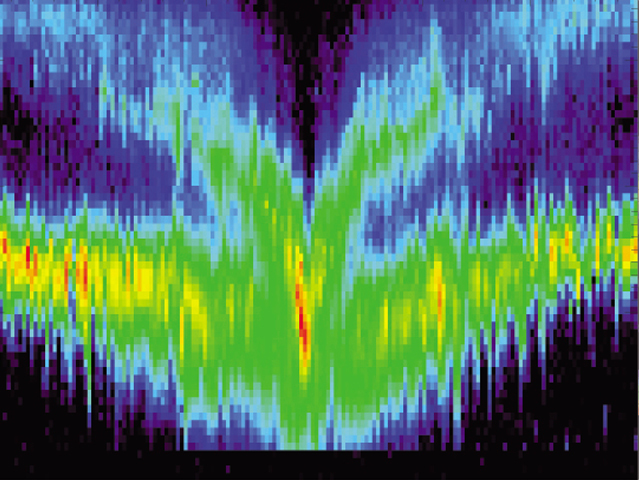

Comet Borrelly Nucleus Found to the Side

Deep Space 1 flew by comet Borrelly on September 22, 2001 and took these measurements with its plasma instruments between 90,000 kilometers (56,000 miles) and 2,000 kilometers (1,200 miles) away. These data show that the flow of ions around the comet’s rocky, icy nucleus (the center of the deep V-shaped feature) is not centered on the comet’s nucleus as scientists expected before the Borrelly flyby. Ions in the turbulent flow are heated to about 1 million Kelvin (2 million degrees Fahrenheit) causing the bands of ions to appear broad and jagged compared to the solar wind.

Deep Space 1 completed its primary mission testing ion propulsion and 11 other advanced, high-risk technologies in September 1999. NASA extended the mission, taking advantage of the ion propulsion and other systems to undertake this chancy but exciting, and ultimately successful, encounter with the comet. More information can be found on the Deep Space 1 home page at http://nmp.jpl.nasa.gov/ds1/.

Deep Space 1 was launched in October 1998 as part of NASA’s New Millennium Program, which is managed by JPL for NASA’s Office of Space Science, Washington, D.C. The California Institute of Technology manages JPL for NASA.

Credit: NASA/University of Michigan